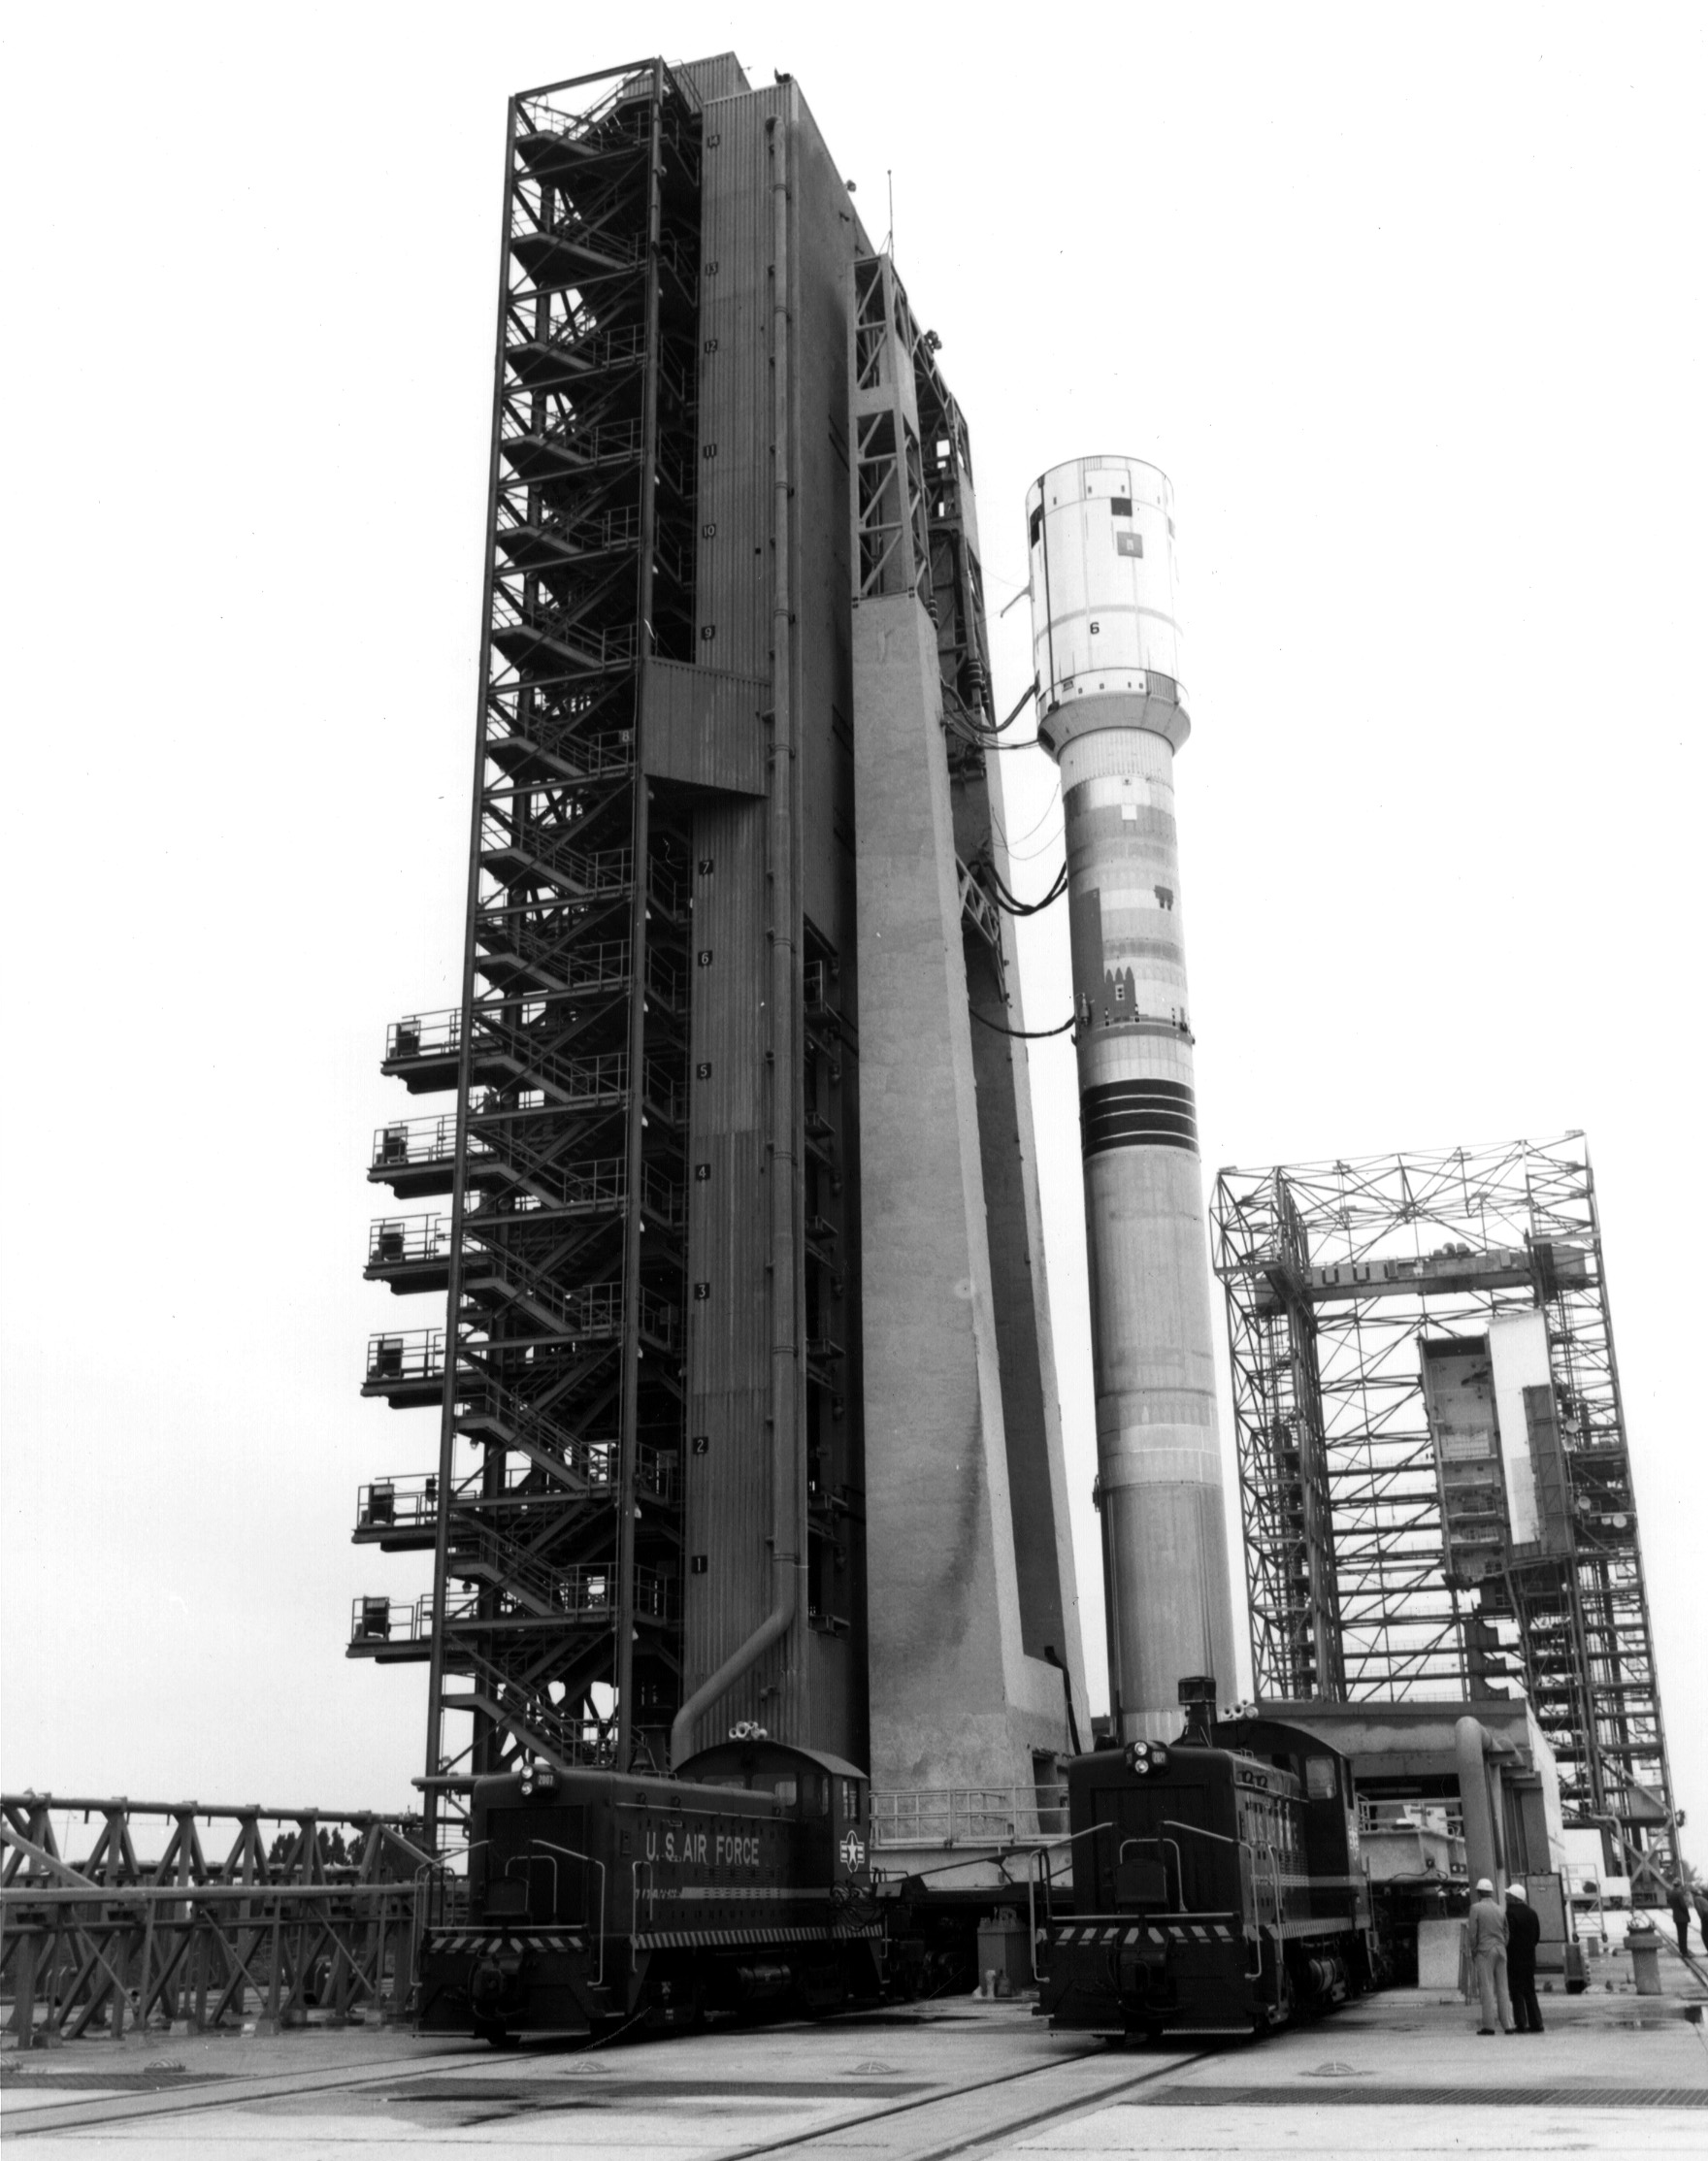

Voyager 1’s Launch Vehicle

The Titan/Centaur-6 launch vehicle was moved to Launch Complex 41 at Kennedy Space Center in Florida to complete checkout procedures in preparation for launch. The photo is dated January 1977. This launch vehicle carried Voyager 1 into space on September 5, 1977.

Voyager is managed for NASA by NASA’s Jet Propulsion Laboratory, Pasadena, California. JPL is a division of the California Institute of Technology, Pasadena.

Credit: NASA/JPL-Caltech/KSC